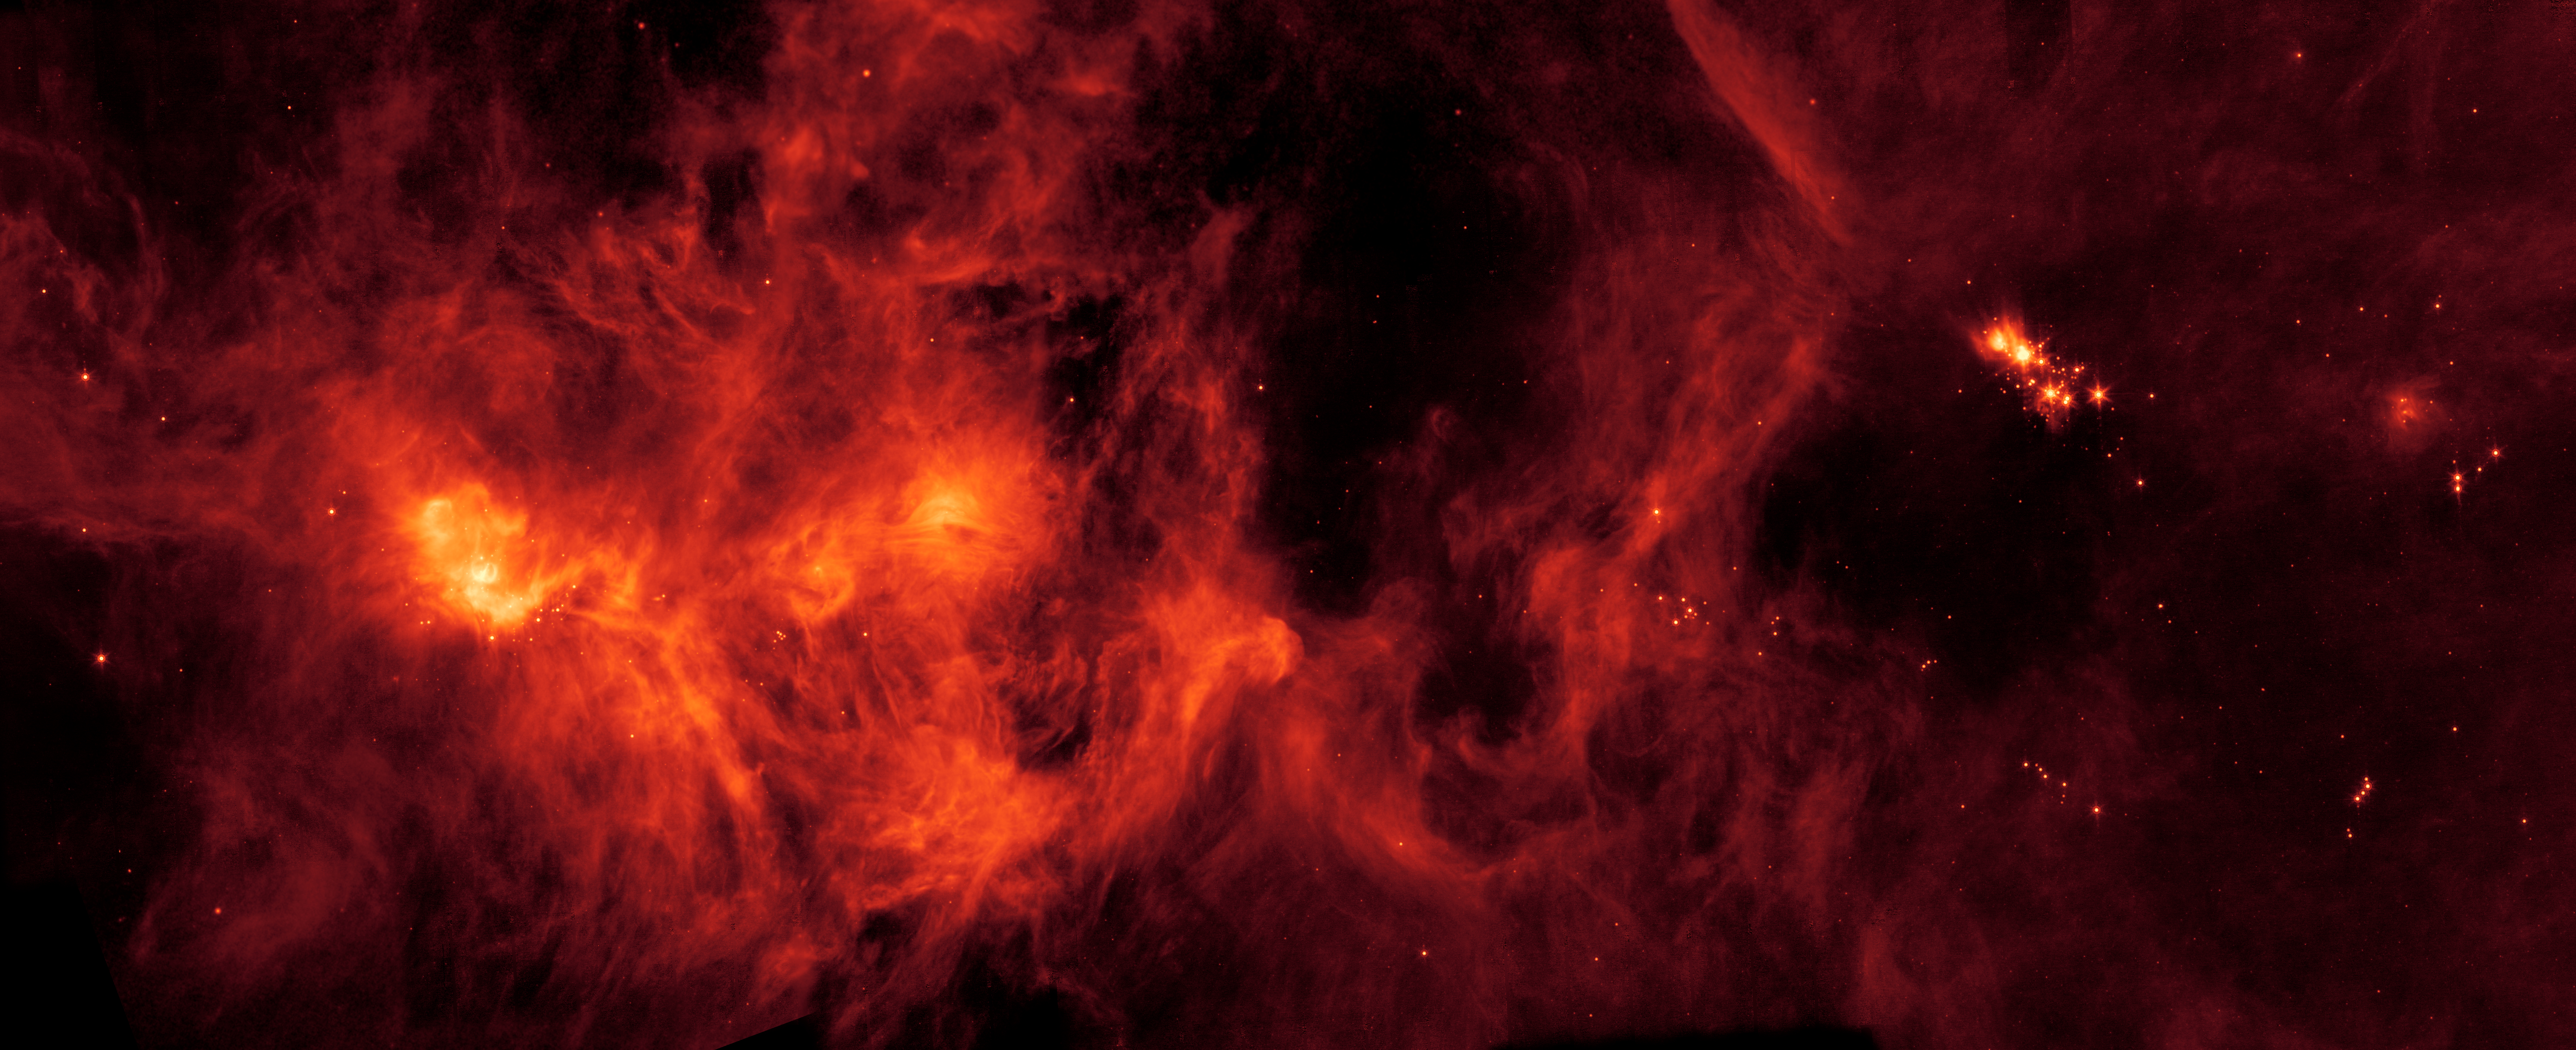

Perseus Molecular Cloud

Figure 1

Figure 2

A collection of gas and dust over 500 light-years across, the Perseus Molecular Cloud hosts an abundance of young stars. It was imaged here by the NASA’s Spitzer Space Telescope.

This image, Figure 1, from NASA’S Spitzer Space Telescope shows the location and apparent size of the Perseus Molecular Cloud in the night sky. Located on the edge of the Perseus Constellation, the collection of gas and dust is about 1,000 light-years from Earth and about 500 light-years wide.

This annotated image, Figure 2, of the Perseus Molecular Cloud, provided by NASA’s Spitzer Space Telescope, shows the location of various star clusters, including NGC 1333.

NASA’s Jet Propulsion Laboratory, Pasadena, Calif., manages the Spitzer Space Telescope mission for NASA’s Science Mission Directorate, Washington. Science operations are conducted at the Spitzer Science Center at the California Institute of Technology, also in Pasadena. Caltech manages JPL for NASA.

Credit: NASA/JPL-Caltech